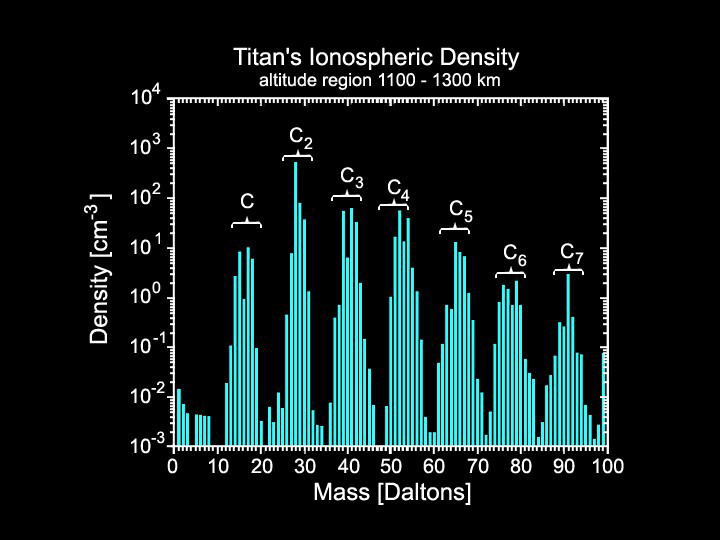

Titan’s Upper Atmosphere: A “Factory” of Hydrocarbons

During its closest flyby of Saturn’s moon Titan on April 16, the Cassini spacecraft came within 1,025 kilometers (637 miles) of the moon’s surface and found that the outer layer of the thick, hazy atmosphere is brimming with complex hydrocarbons.

This figure shows a mass spectrum of Titan’s ionosphere near 1,200 kilometers (746 miles) above its surface. The mass range covered goes from hydrogen at 1 atomic mass unit per elementary charge (Dalton) to 99 Daltons. This mass range includes compounds with 1, 2, 3, 4, 5, 6, and 7 carbons as the base structure (as indicated in the figure label). The identified compounds include multiple carbon molecules and carbon-nitrogen bearing species as well.

The Cassini-Huygens mission is a cooperative project of NASA, the European Space Agency and the Italian Space Agency. The Jet Propulsion Laboratory, a division of the California Institute of Technology in Pasadena, manages the mission for NASA’s Science Mission Directorate, Washington, D.C. The Cassini orbiter was designed, developed and assembled at JPL. The ion and neutral mass spectrometer team is based at University of Michigan, Ann Arbor.

Credit: NASA/JPL/University of Michigan